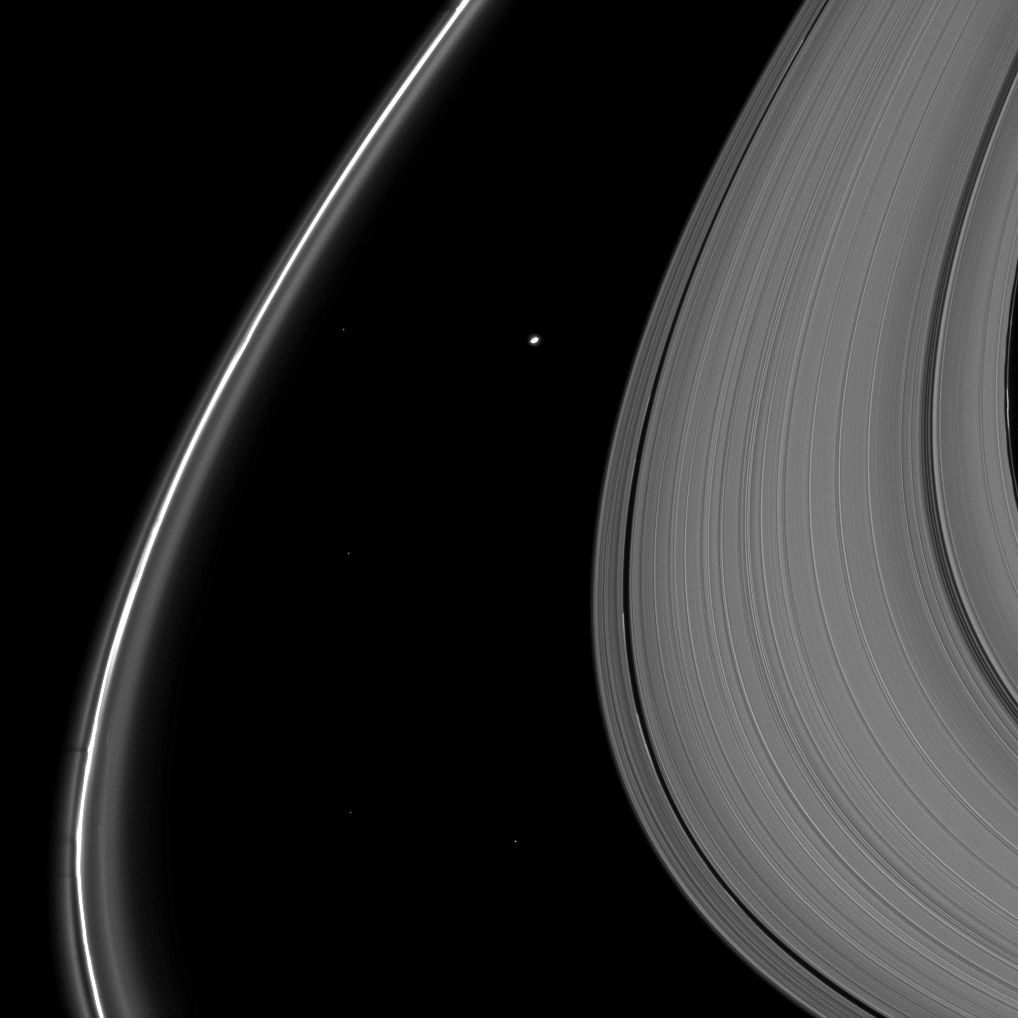

F-Ring Shadows

Delicate shadows are cast outward from Saturn’s thin F ring in the lower left of this image taken as the planet approached its August 2009 equinox.

The moon Atlas (30 kilometers, or 19 miles across) is seen just above the center of the image between the A ring and thin F ring. Several background stars are also visible.

The novel illumination geometry created around the time of Saturn’s August 2009 equinox allows out-of-plane structures and moons orbiting in or near the plane of Saturn’s equatorial rings to cast shadows onto the rings. These scenes are possible only during the few months before and after Saturn’s equinox which occurs only once in about 15 Earth years. To learn more about this special time and to see movies of moons’ shadows moving across the rings, see PIA11651 and PIA11660.

This view looks toward the northern, unilluminated side of the rings from about 8 degrees above the ringplane.

The image was taken in visible light with the Cassini spacecraft narrow-angle camera on May 11, 2009. The view was obtained at a distance of approximately 1.098 million kilometers (682,000 miles) from Atlas. Image scale is 7 kilometers (4 miles) per pixel.

The Cassini-Huygens mission is a cooperative project of NASA, the European Space Agency and the Italian Space Agency. The Jet Propulsion Laboratory, a division of the California Institute of Technology in Pasadena, manages the mission for NASA’s Science Mission Directorate, Washington, D.C. The Cassini orbiter and its two onboard cameras were designed, developed and assembled at JPL. The imaging operations center is based at the Space Science Institute in Boulder, Colo.

Credit: NASA/JPL/Space Science Institute